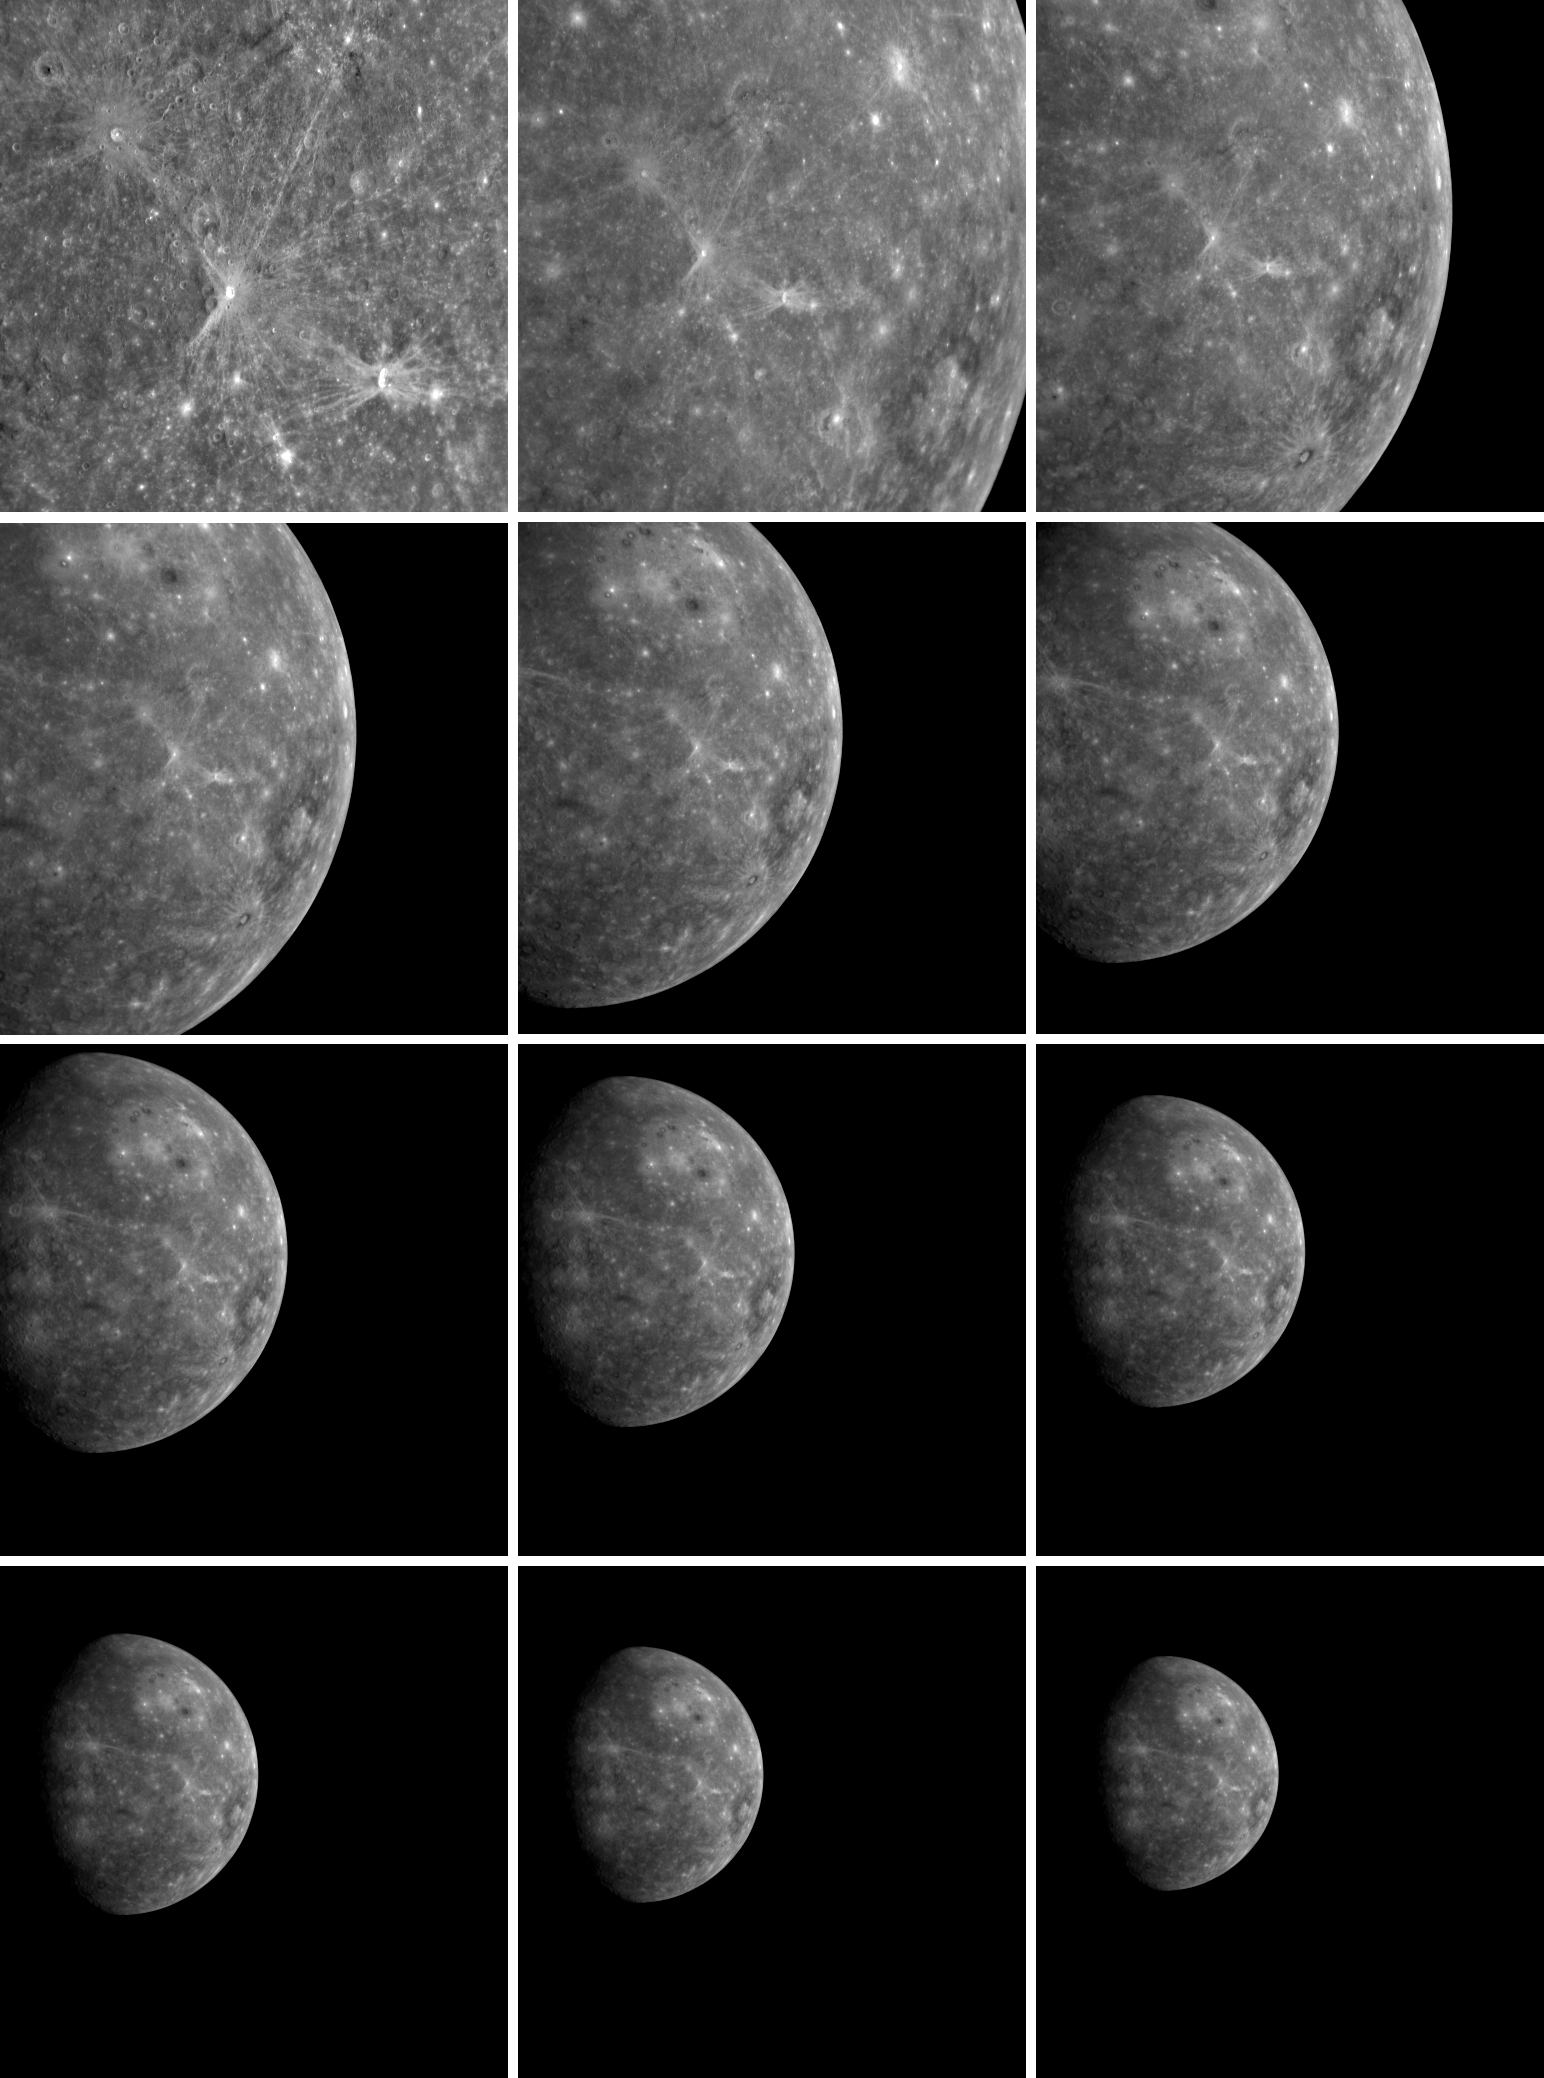

MESSENGER’s Departing Shots

After MESSENGER completed its successful flyby of Mercury, the Narrow Angle Camera (NAC), part of the Mercury Dual Imaging System (MDIS), took images of the receding planet. Beginning on January 14, 2008, about 100 minutes after MESSENGER’s closest pass by the surface of Mercury, until January 15, 2008, about 19 hours later, the NAC acquired one image every four minutes. In all, 288 images were snapped during this sequence; shown here are just 12 of those departing shots. The top left image was taken when MESSENGER was about 34,000 kilometers (21,000 miles) from Mercury, and the bottom right image was snapped from a distance of about 400,000 kilometers (250,000 miles).

This large set of departing NAC images has been assembled into a movie, which will be shown tomorrow during a NASA press conference at 1 pm EST. Tune in tomorrow, via the web or NASA TV, to watch the NASA press conference, see this movie, and hear about the major discoveries made by MESSENGER from its historic flyby of Mercury!

Mission Elapsed Times (MET) of images: 108830924, 108836684, 108842444, 108848204, 108853964, 108859724, 108865484, 108871244, 108877004, 108882764, 108888524, 108894284.

These images are from MESSENGER, a NASA Discovery mission to conduct the first orbital study of the innermost planet, Mercury. For information regarding the use of images, see the MESSENGER image use policy.

Credit: NASA/Johns Hopkins University Applied Physics Laboratory/Carnegie Institution of Washington